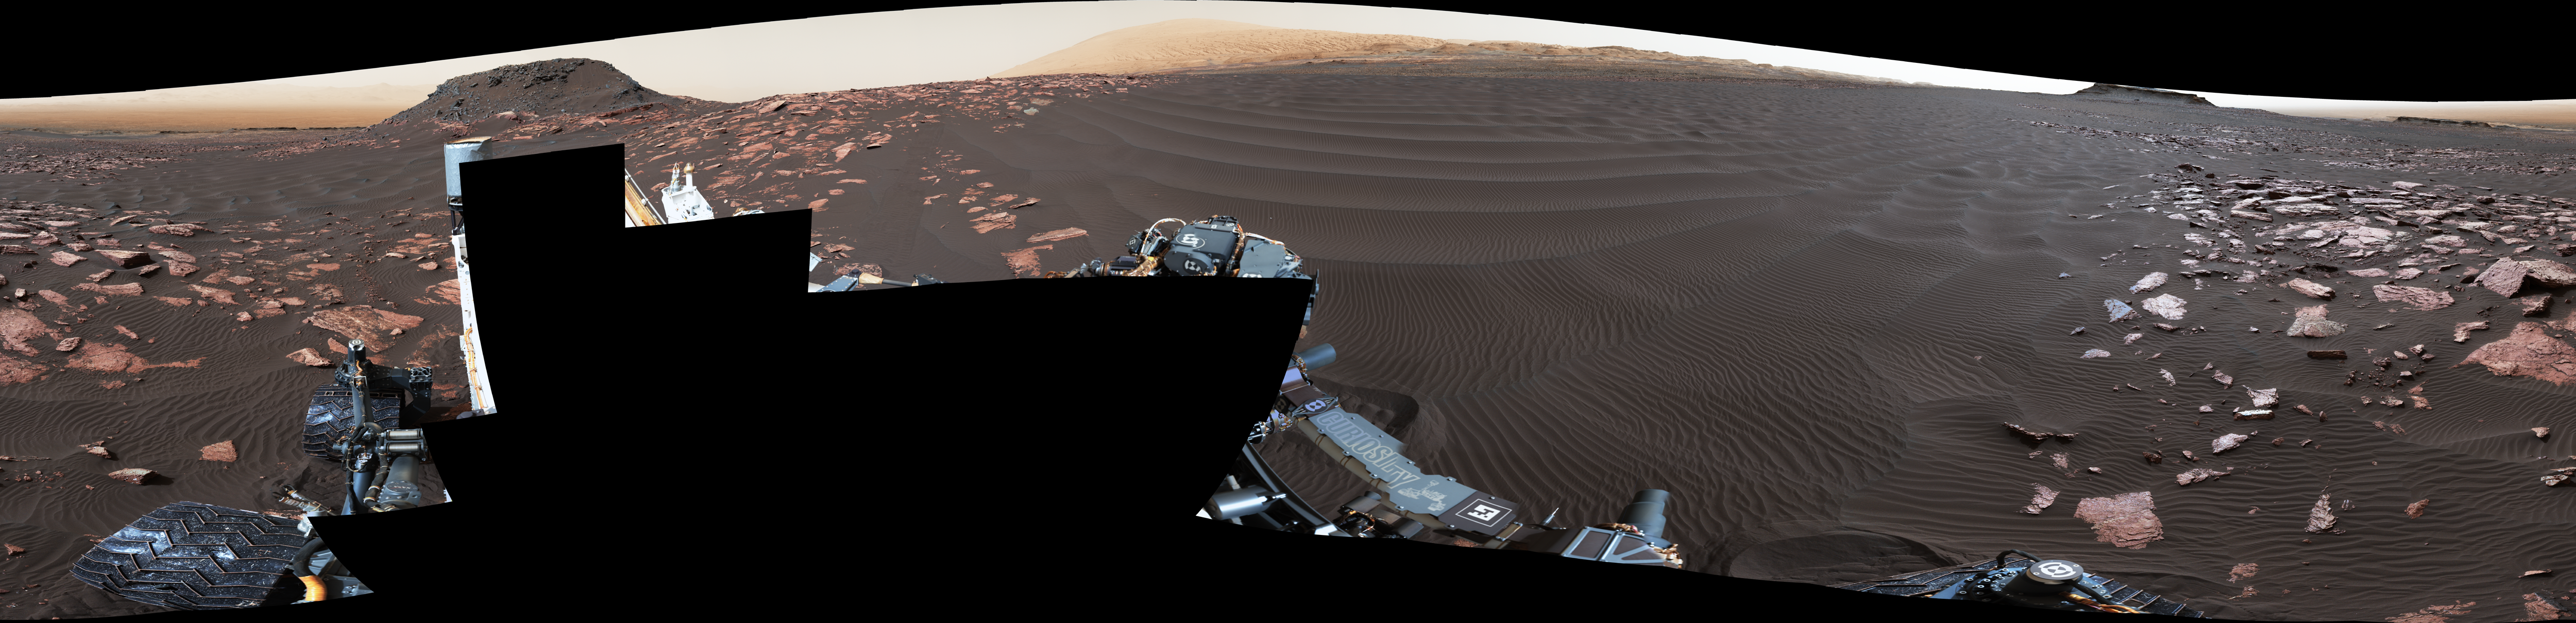

‘Nathan Bridges Dune’ on a Martian Mountain

A rippled linear dune of dark Martian sand, “Nathan Bridges Dune,” dominates this full-circle panorama from the Mast Camera (Mastcam) of NASA’s Curiosity Mars rover. This dune was one research stop of the rover mission’s campaign to investigate active Martian dunes.

The feature was informally named in 2017 in memory of Nathan Bridges (1966-2017), a planetary scientist who was a leader of the Curiosity team’s dune campaign.

The scene combines 112 images taken with Mastcam’s left-eye camera on Feb. 5, 2017, during the 1,601st Martian day, or sol, of Curiosity’s work on Mars. The panorama has been white-balanced so that colors of the rock and sand materials resemble how they would appear under daytime lighting conditions on Earth. The center is toward east-southeast and both ends are toward west-northwest. The dark butte on the horizon in the left half is “Ireson Hill.” Upper Mount Sharp is on the horizon in the center.

Figure 1 is an annotated version with scale bars, in meters, indicating dimensions at three locations in the scene. On the left, one scale bar refers to features at the top of the butte about 138 feet (42 meters) from the camera and, below that, another refers to features in an outcrop about 82 feet (25 meters) from the camera. On the right, the scale information refers to features at a mesa about one-third of a mile (550 meters) away.

Photojournal Note: Also available is the full resolution TIFF file PIA21719_full.tif. This file may be too large to view from a browser; it can be downloaded onto your desktop by right-clicking on the previous link and viewed with image viewing software.

Malin Space Science Systems, San Diego, built and operates the Mastcam. NASA’s Jet Propulsion Laboratory, a division of the Caltech in Pasadena, California, manages the Mars Science Laboratory Project for NASA’s Science Mission Directorate, Washington. JPL designed and built the project’s Curiosity rover.

Credit: NASA/JPL-Caltech/MSSS